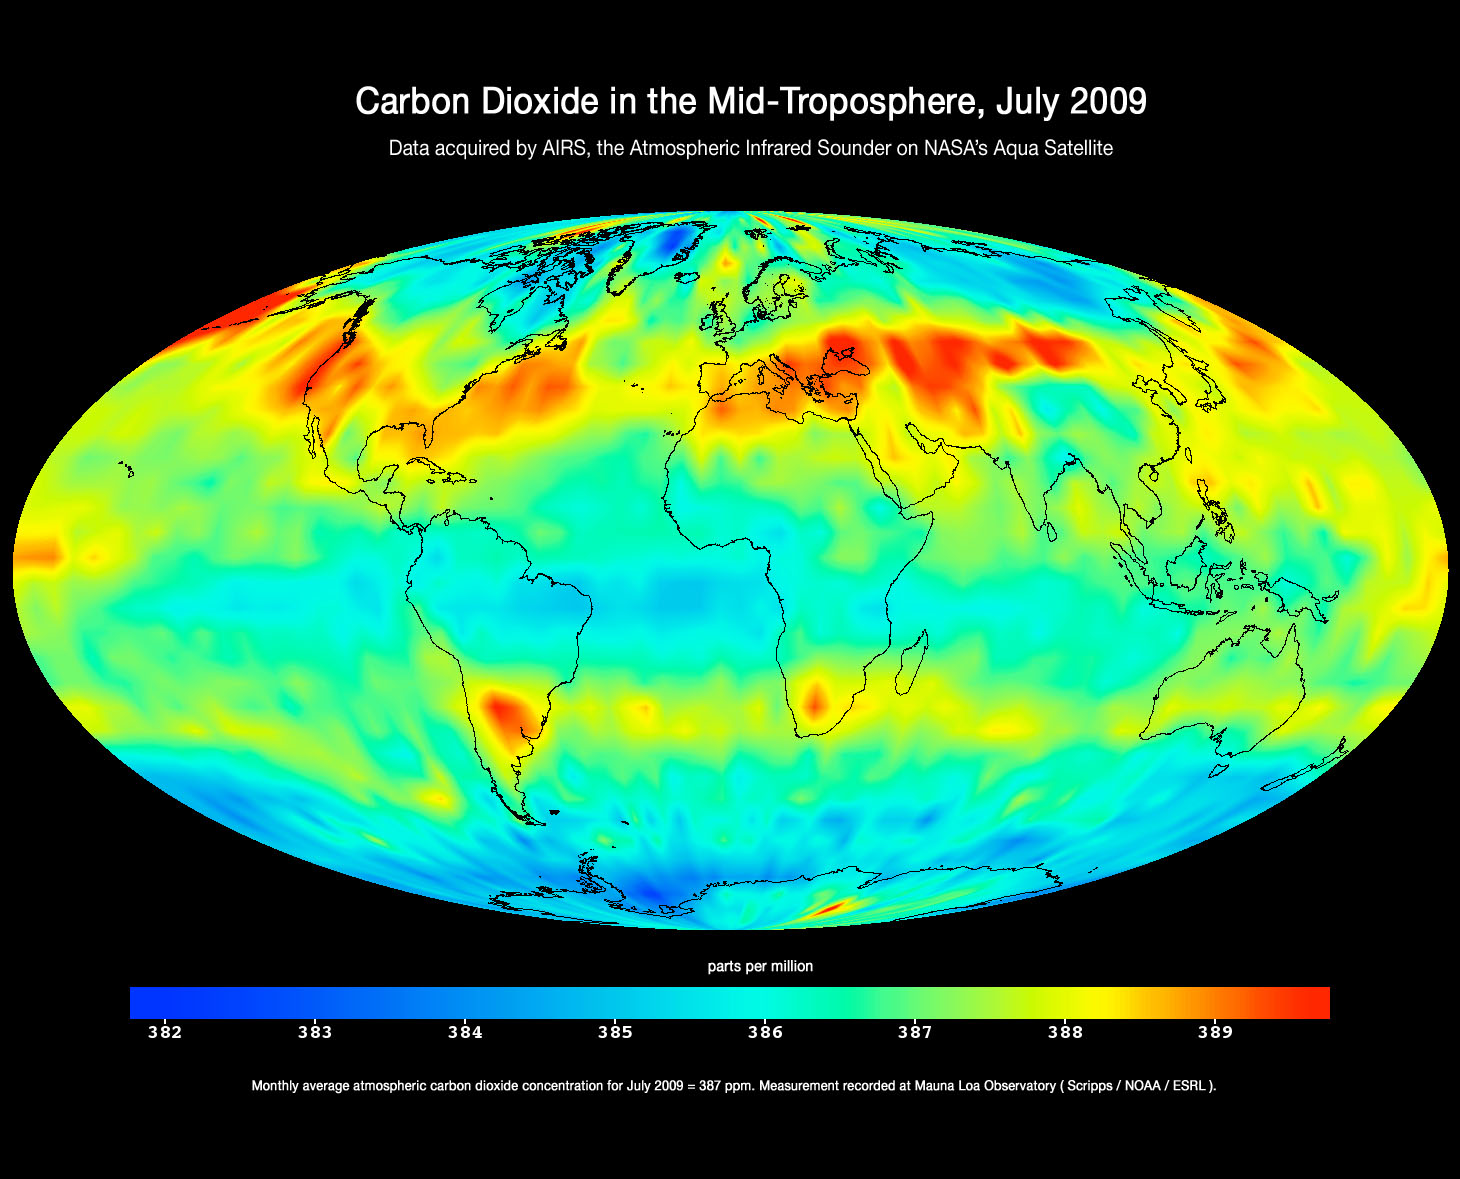

Global Carbon Dioxide Transport from AIRS Data, July 2009

This image was created with data acquired by the Atmospheric Infrared Sounder instrument (AIRS) on NASA’s Aqua satellite during July 2009. The image shows large-scale patterns of carbon dioxide concentrations that are transported around Earth by the general circulation of the atmosphere. Dark blue corresponds to a concentration of 382 parts per million and dark red corresponds to a concentration of almost 390 parts per million. The northern hemisphere mid-latitude jet stream effectively sets the northern limit of enhanced carbon dioxide. A belt of enhanced carbon dioxide girdles the globe in the southern hemisphere, following the zonal flow of the southern hemisphere mid-latitude jet stream. This belt of carbon dioxide is fed by biogenesis activity in South America (carbon dioxide is released into the atmosphere through the respiration and decomposition of vegetation), forest fires in both South America and Central Africa, and clusters of gasification plants in South Africa and power generation plants in south eastern Australia.

About AIRS
The Atmospheric Infrared Sounder, AIRS, in conjunction with the Advanced Microwave Sounding Unit, AMSU, senses emitted infrared and microwave radiation from Earth to provide a three-dimensional look at Earth’s weather and climate. Working in tandem, the two instruments make simultaneous observations all the way down to Earth’s surface, even in the presence of heavy clouds. With more than 2,000 channels sensing different regions of the atmosphere, the system creates a global, three-dimensional map of atmospheric temperature and humidity, cloud amounts and heights, greenhouse gas concentrations, and many other atmospheric phenomena. Launched into Earth orbit in 2002, the AIRS and AMSU instruments fly onboard NASA’s Aqua spacecraft and are managed by NASA’s Jet Propulsion Laboratory in Pasadena, Calif., under contract to NASA. JPL is a division of the California Institute of Technology in Pasadena.

Credit: NASA/JPL